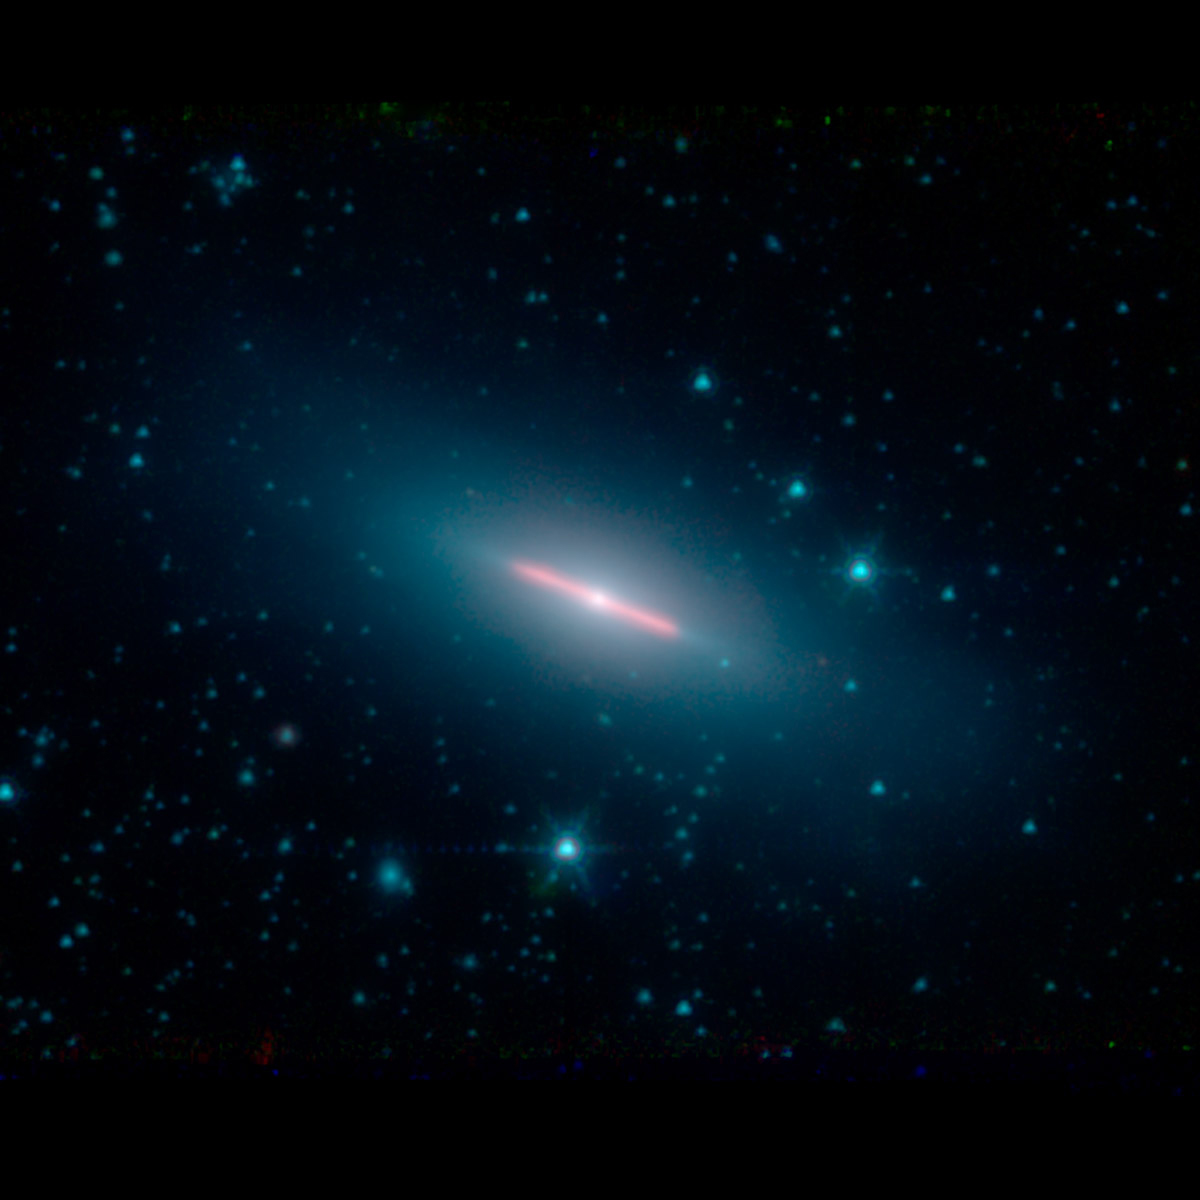

NASA’s Spitzer Spots a Perfectly Sideways Galaxy

Galaxy NGC 5866 lies 44 million light-years from Earth and has a diameter of roughly 60,000 light-years — a little more than half the diameter of our own Milky Way galaxy. From our viewpoint, NGC 5866 is oriented almost exactly edge-on, yielding most of its structural features invisible.

Spitzer detects infrared light, and the red color here corresponds to a wavelength typically emitted by dust. The clean edges of the dust emission from NGC 5866 indicate that there is a very flat ring or disk of dust circling the outer region of the galaxy.

Spitzer took this image during its “cold” mission, which ended in 2009. The colors represent three infrared wavelengths captured by the Infrared Array Camera instrument. Blue light corresponds to a wavelength of 3.6 microns, produced mainly by stars; green corresponds to 4.5 microns, and red corresponds to 8 microns.

The Jet Propulsion Laboratory in Pasadena, California, manages the Spitzer Space Telescope mission for NASA’s Science Mission Directorate in Washington. Science operations are conducted at the Spitzer Science Center at Caltech in Pasadena. Space operations are based at Lockheed Martin Space Systems in Littleton, Colorado. Data are archived at the Infrared Science Archive housed at IPAC at Caltech. Caltech manages JPL for NASA.

Credit: NASA/JPL-Caltech